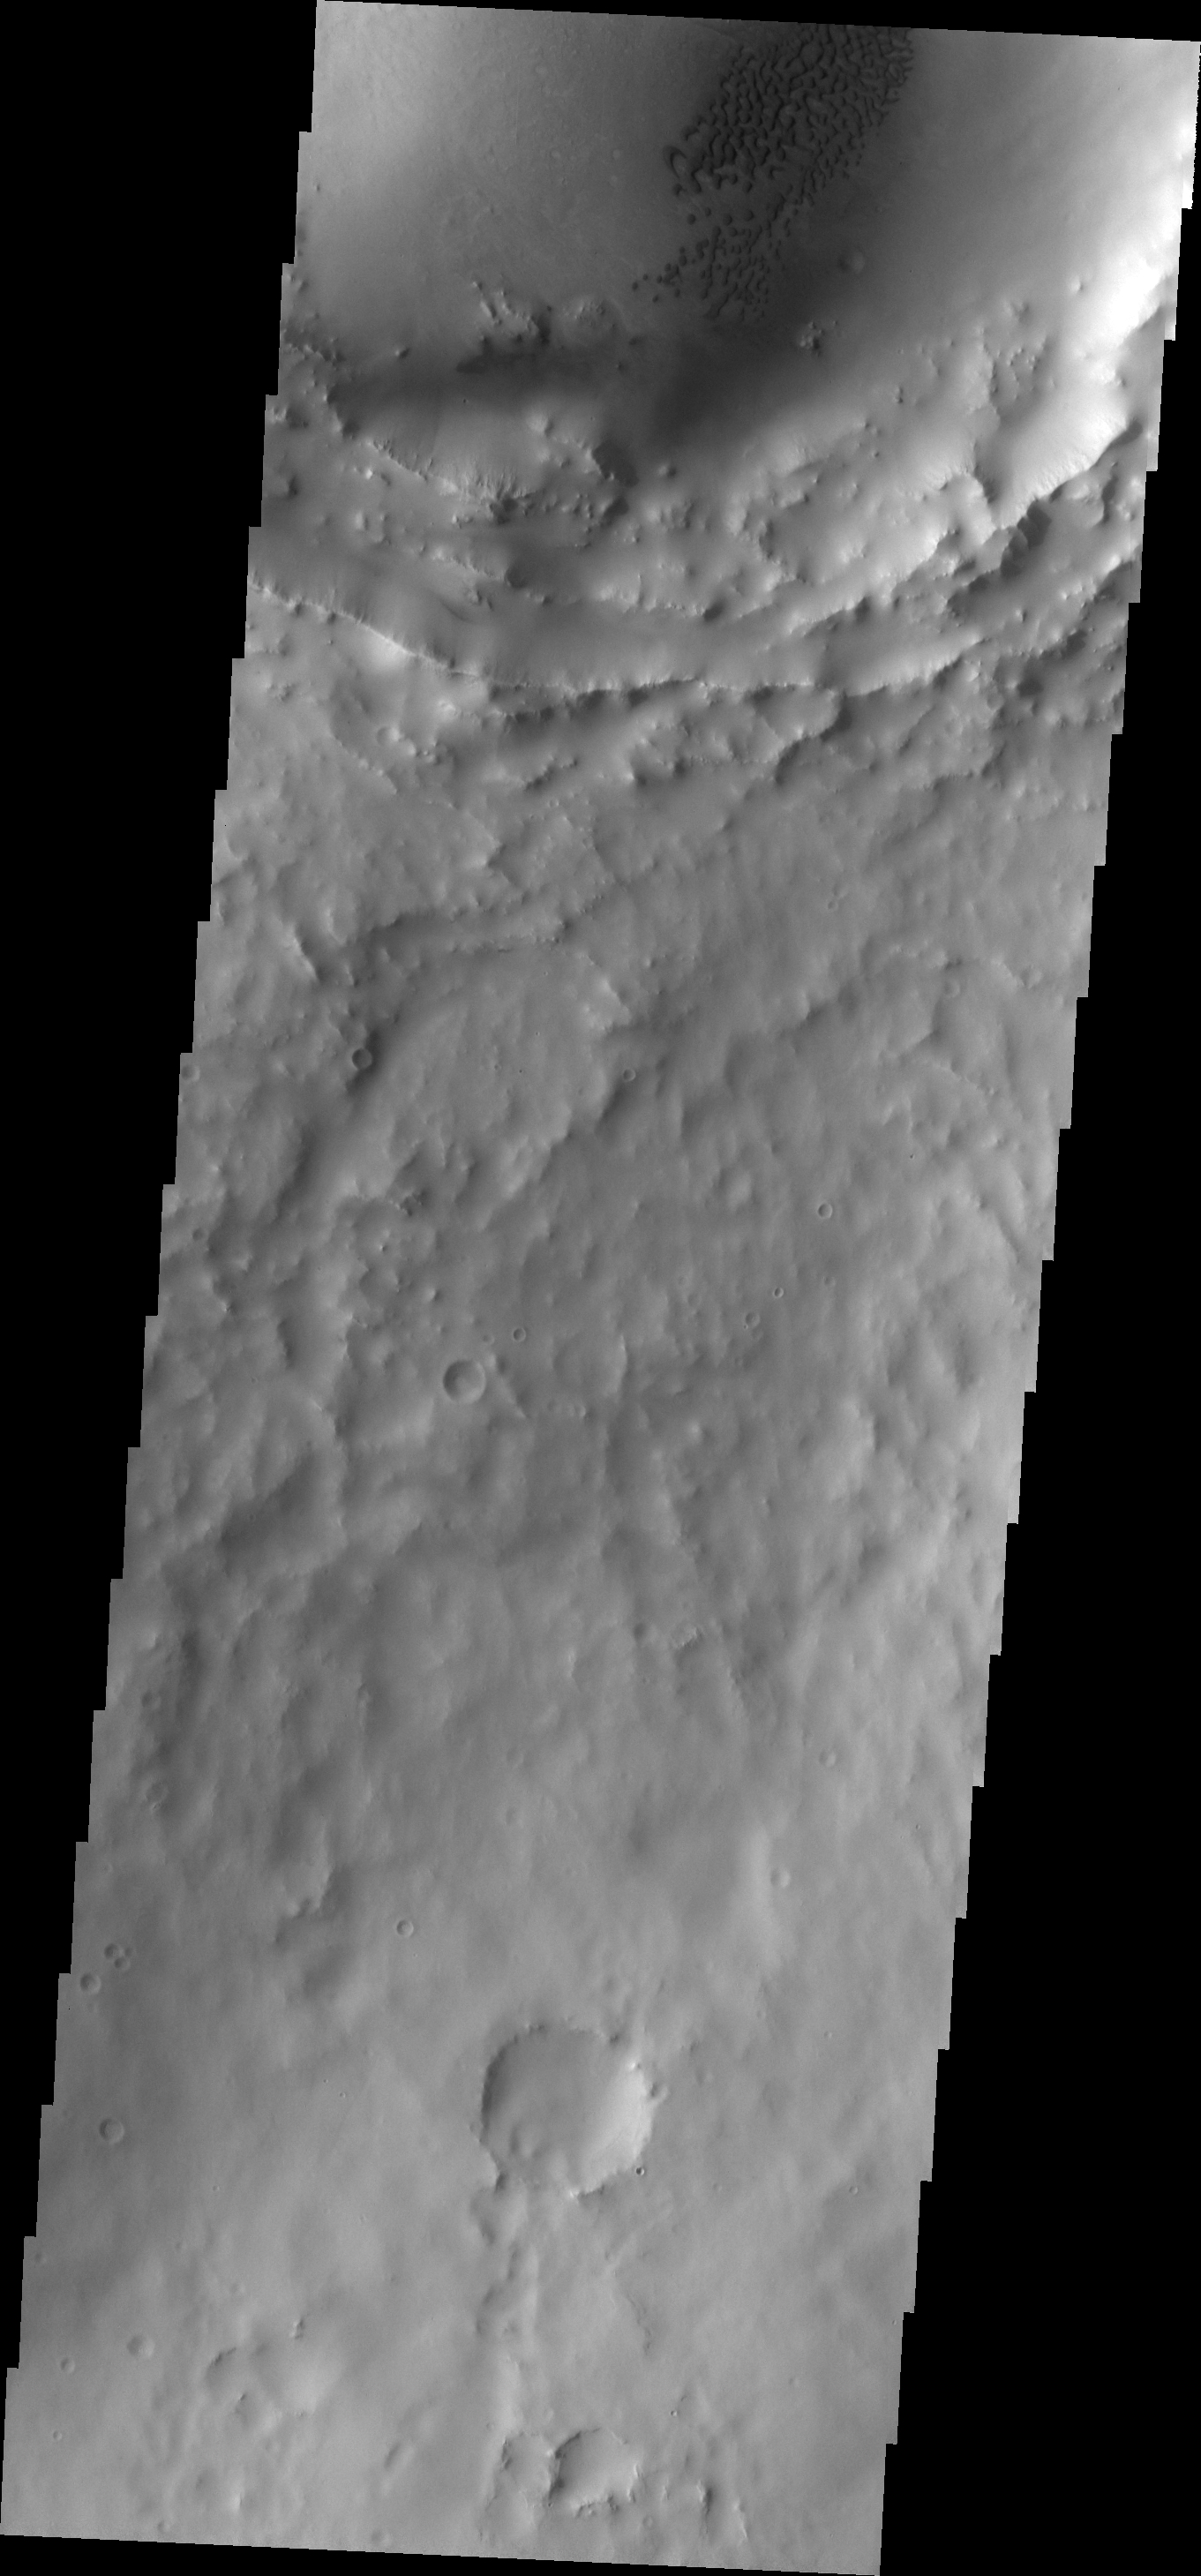

Crater Dunes

This field of dark dunes is located in an unnamed crater north of Meridiani Planum.

Image information: VIS instrument. Latitude 7.7, Longitude 1.3E. 18 meter/pixel resolution.

Please see the THEMIS Data Citation Note for details on crediting THEMIS images.

Note: this THEMIS visual image has not been radiometrically nor geometrically calibrated for this preliminary release. An empirical correction has been performed to remove instrumental effects. A linear shift has been applied in the cross-track and down-track direction to approximate spacecraft and planetary motion. Fully calibrated and geometrically projected images will be released through the Planetary Data System in accordance with Project policies at a later time.

NASA’s Jet Propulsion Laboratory manages the 2001 Mars Odyssey mission for NASA’s Office of Space Science, Washington, D.C. The Thermal Emission Imaging System (THEMIS) was developed by Arizona State University, Tempe, in collaboration with Raytheon Santa Barbara Remote Sensing. The THEMIS investigation is led by Dr. Philip Christensen at Arizona State University. Lockheed Martin Astronautics, Denver, is the prime contractor for the Odyssey project, and developed and built the orbiter. Mission operations are conducted jointly from Lockheed Martin and from JPL, a division of the California Institute of Technology in Pasadena.

Credit: NASA/JPL/ASU